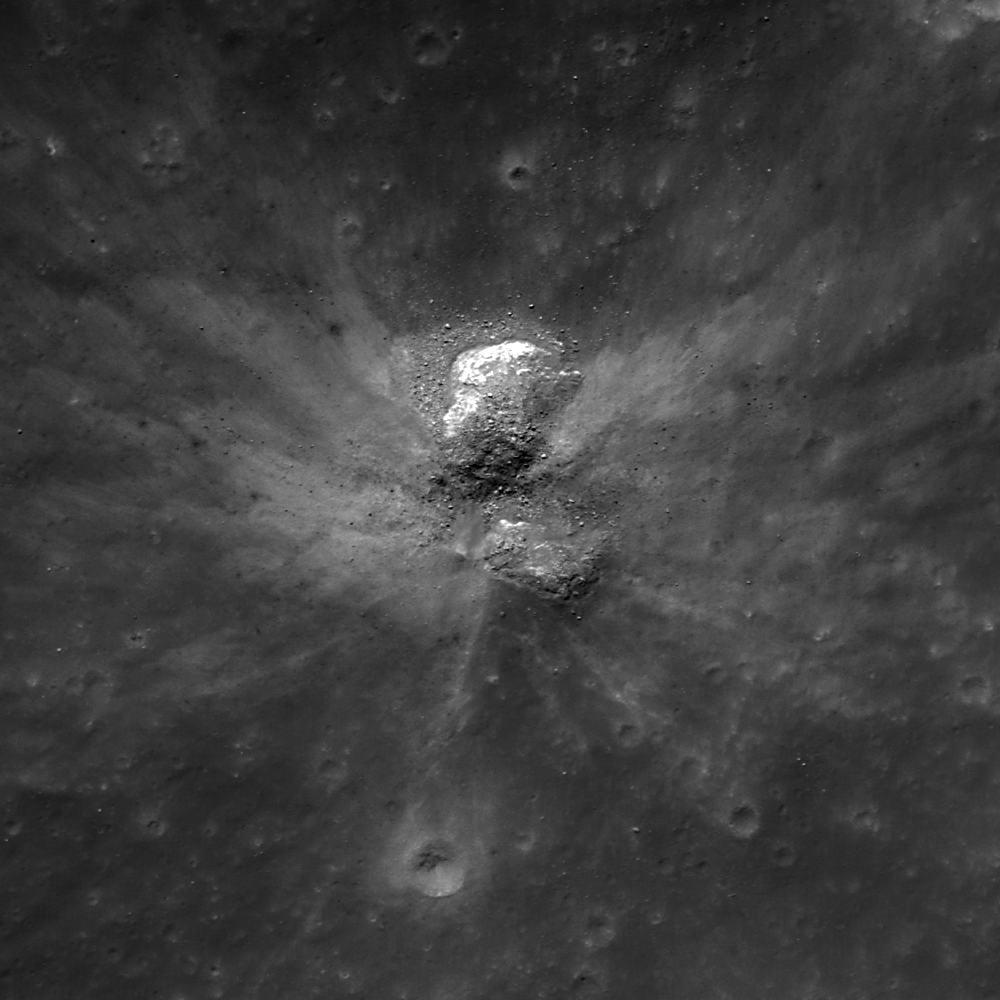

How did I form?

Small fresh crater in Palitzsch B, with a shape and ejecta pattern typical of an oblique impact. North is up, image width is 500 m, LROC NAC M154785423R.

Low angle, or oblique, impacts usually have asymmetric ejecta and form oblong craters. The typical “butterfly” ejecta pattern requires an angle of less than 15° from horizontal. This crater is quite unusual. Look closely to the south, do you see a positive relief feature? Again look north, up or down? Light is coming from the upper left, if you rotate the image 180° you might have an easier time seeing the topography correctly. Is this an oblique impact? Perhaps not, it appears an impact occurred between two boulders effecting the crater shape and ejecta pattern. This crater formed on the downhill slope of a large crater terrace. The two boulders are likely part of the slumped wall and served to deflect the ejecta mimicking the oblique impact butterfly pattern.

NASA’s Goddard Space Flight Center built and manages the mission for the Exploration Systems Mission Directorate at NASA Headquarters in Washington. The Lunar Reconnaissance Orbiter Camera was designed to acquire data for landing site certification and to conduct polar illumination studies and global mapping. Operated by Arizona State University, LROC consists of a pair of narrow-angle cameras (NAC) and a single wide-angle camera (WAC). The mission is expected to return over 70 terabytes of image data.

Credit: NASA/GSFC/Arizona State University